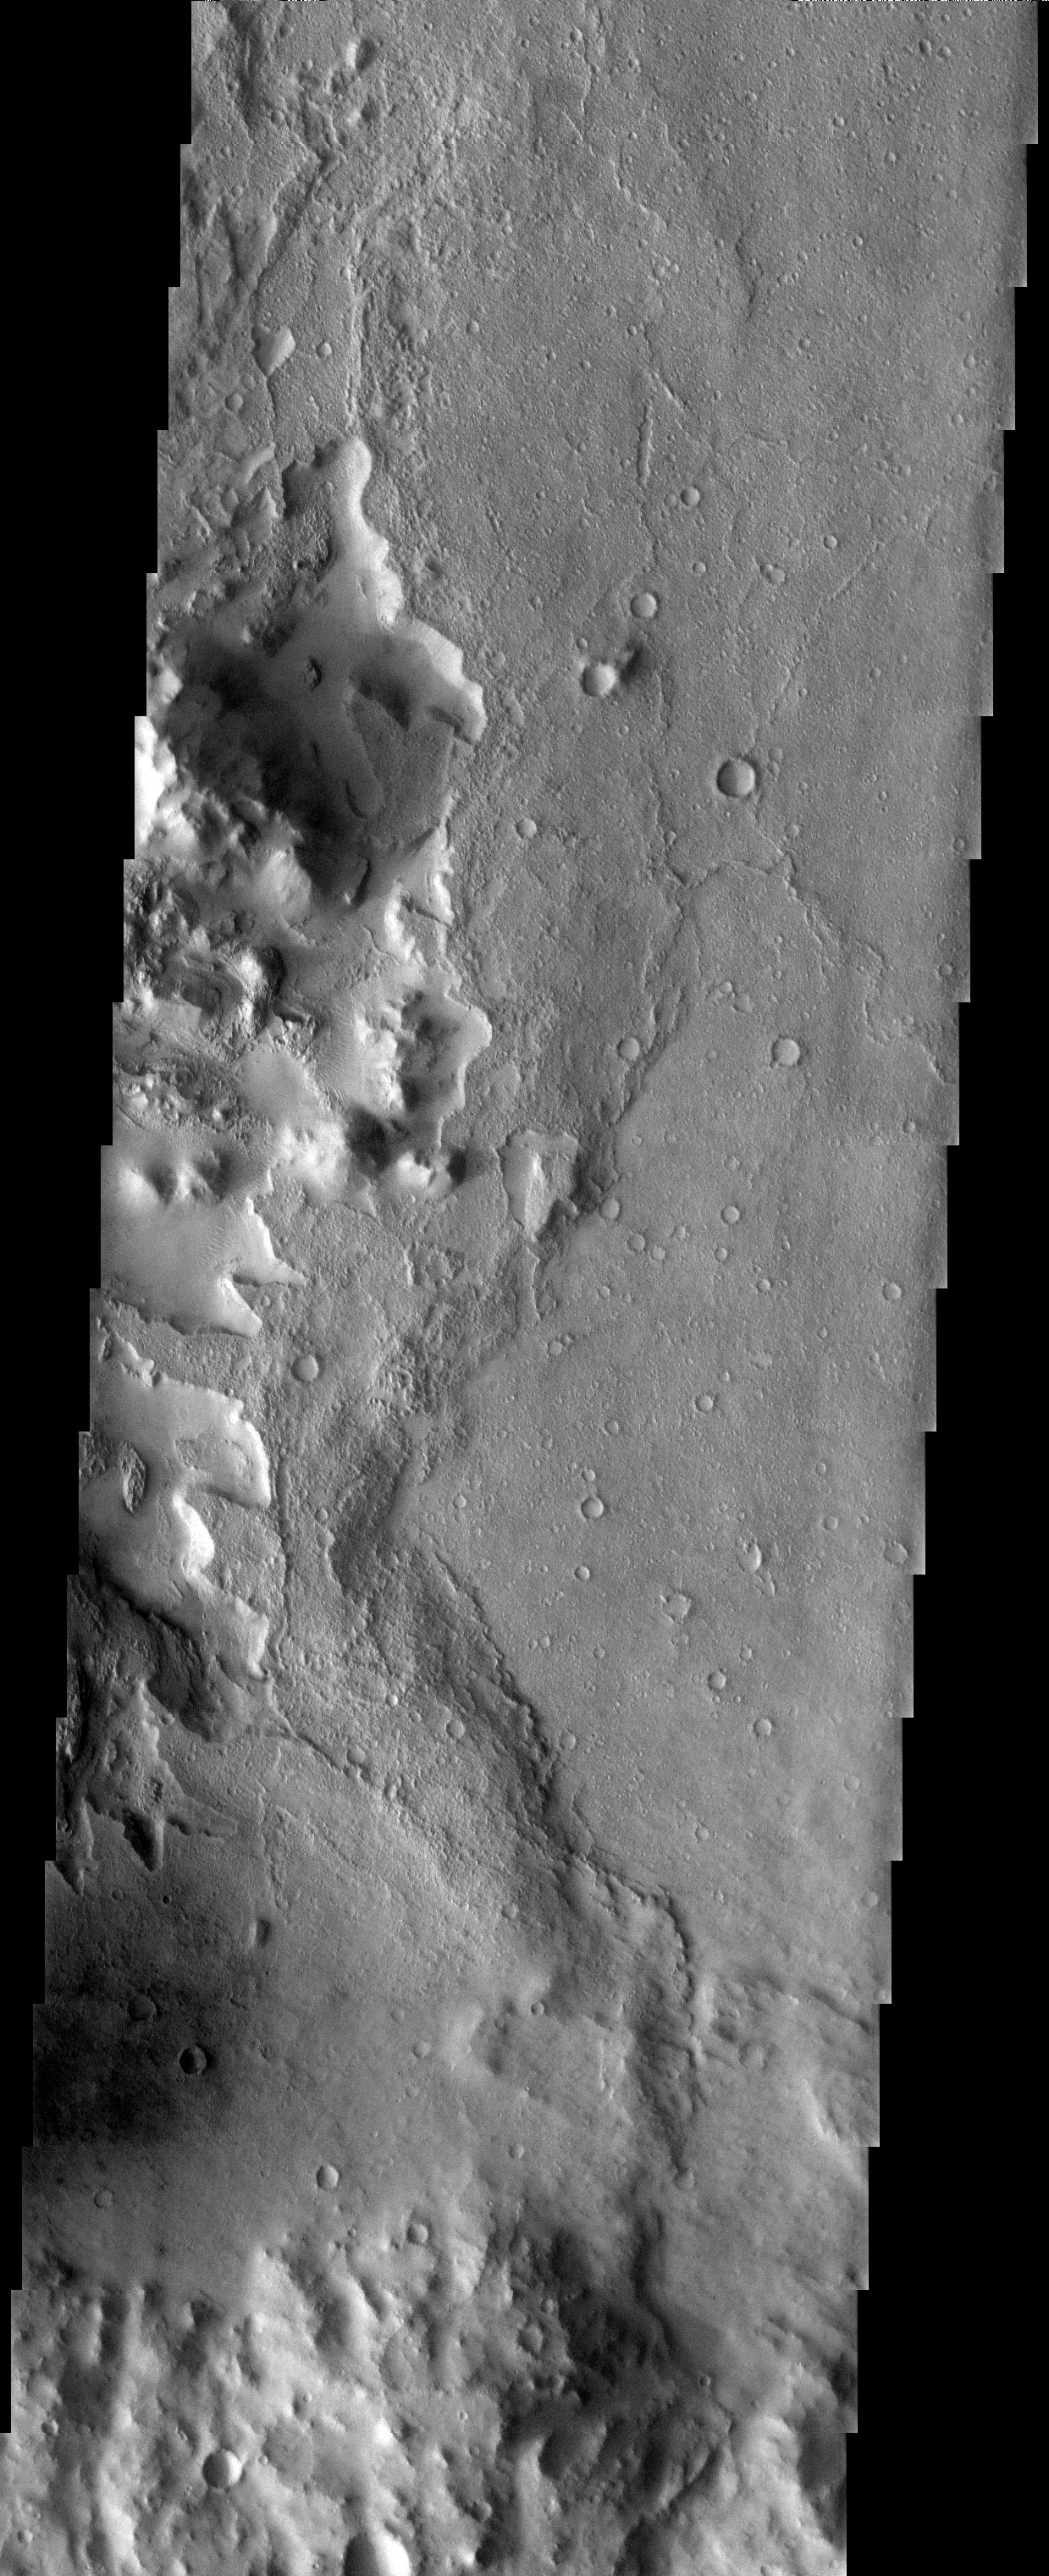

Crater Interior

Released 10 July 2003

The large peak observed in this THEMIS image is the central uplift of an impact crater that formed by inward and upward movement of material below the crater floor during the crater-forming event and is not due to long-term slow adjustment of crater materials. Evidence of modification to the post-impact surface is observed throughout the image as materials are being eroded and stripped from the crater floor.

Image information: VIS instrument. Latitude -3.1, Longitude 115.9 East (244.1 West). 19 meter/pixel resolution.

Note: this THEMIS visual image has not been radiometrically nor geometrically calibrated for this preliminary release. An empirical correction has been performed to remove instrumental effects. A linear shift has been applied in the cross-track and down-track direction to approximate spacecraft and planetary motion. Fully calibrated and geometrically projected images will be released through the Planetary Data System in accordance with Project policies at a later time.

NASA’s Jet Propulsion Laboratory manages the 2001 Mars Odyssey mission for NASA’s Office of Space Science, Washington, D.C. The Thermal Emission Imaging System (THEMIS) was developed by Arizona State University, Tempe, in collaboration with Raytheon Santa Barbara Remote Sensing. The THEMIS investigation is led by Dr. Philip Christensen at Arizona State University. Lockheed Martin Astronautics, Denver, is the prime contractor for the Odyssey project, and developed and built the orbiter. Mission operations are conducted jointly from Lockheed Martin and from JPL, a division of the California Institute of Technology in Pasadena.

Credit: NASA/JPL/Arizona State University